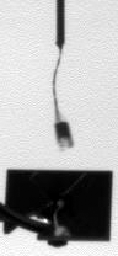

Telltale Instrument Waving in the Martian Wind

This series of images show Phoenix’s telltale instrument waving in the Martian wind. Documenting the telltale’s movement helps mission scientists and engineers determine what the wind is like on Mars.

On the day these images were taken, one of the images seemed to be “out-of-phase” with other images, possibly indicating a dust devil occurrence. Preliminary analysis of the images taken right before and after the passing of this possible dust devil indicates winds from the west at 7 meters per second. The image taken during the possible dust devil shows 11 meters per second wind from the south.

These images were taken by the lander’s Surface Stereo Imager (SSI) on the 136th Martian day, or sol, of the mission (Oct. 12, 2008). Phoenix’s telltale is part of the Canadian Space Agency’s meteorological package on the lander.

The Phoenix Mission is led by the University of Arizona, Tucson, on behalf of NASA. Project management of the mission is by NASA’s Jet Propulsion Laboratory, Pasadena, Calif. Spacecraft development is by Lockheed Martin Space Systems, Denver.

Photojournal Note: As planned, the Phoenix lander, which landed May 25, 2008 23:53 UTC, ended communications in November 2008, about six months after landing, when its solar panels ceased operating in the dark Martian winter.

Credit: NASA/JPL-Caltech/University of Arizona/Texas A&M University